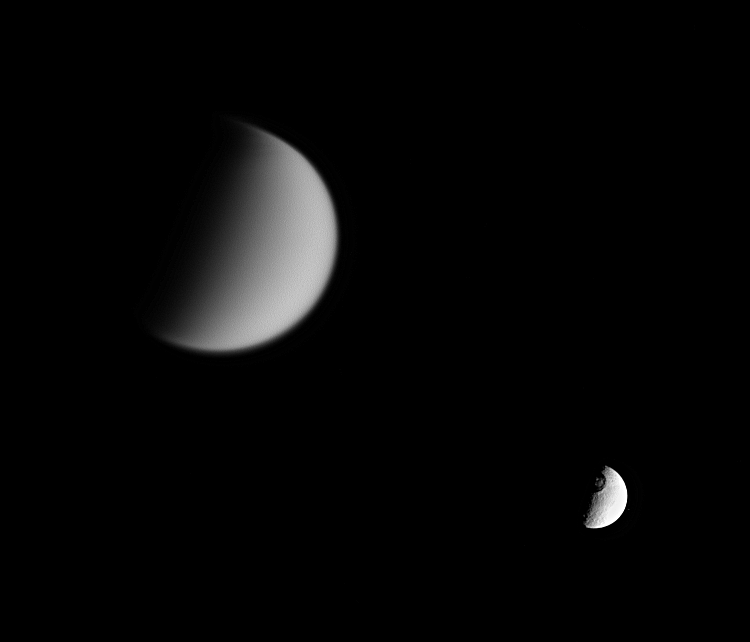

Tethys and Titan

Cassini looks toward Tethys and its great crater Odysseus, while at the same time capturing veiled Titan in the distance (at left).

Titan (5,150 kilometers, or 3,200 miles across) is shrouded in a thick, smog-like atmosphere in which many small, potential impactors burn up before hitting the moon’s surface. Crater-pocked Tethys (1,071 kilometers, or 665 miles across) has no such protective layer, although even a thick blanket of atmosphere would have done little good against the impactor that created Odysseus.

The eastern limb of Tethys is overexposed in this view.

The image was taken in visible light with the Cassini spacecraft narrow-angle camera on Jan. 6, 2006, at a distance of approximately 4 million kilometers (2.5 million miles) from Titan and 2.7 million kilometers (1.7 million miles) from Tethys. The image scale is 25 kilometers (16 miles) per pixel on Titan and 16 kilometers (10 miles) per pixel on Tethys.

The Cassini-Huygens mission is a cooperative project of NASA, the European Space Agency and the Italian Space Agency. The Jet Propulsion Laboratory, a division of the California Institute of Technology in Pasadena, manages the mission for NASA’s Science Mission Directorate, Washington, D.C. The Cassini orbiter and its two onboard cameras were designed, developed and assembled at JPL. The imaging operations center is based at the Space Science Institute in Boulder, Colo.

Credit: NASA/JPL/Space Science Institute